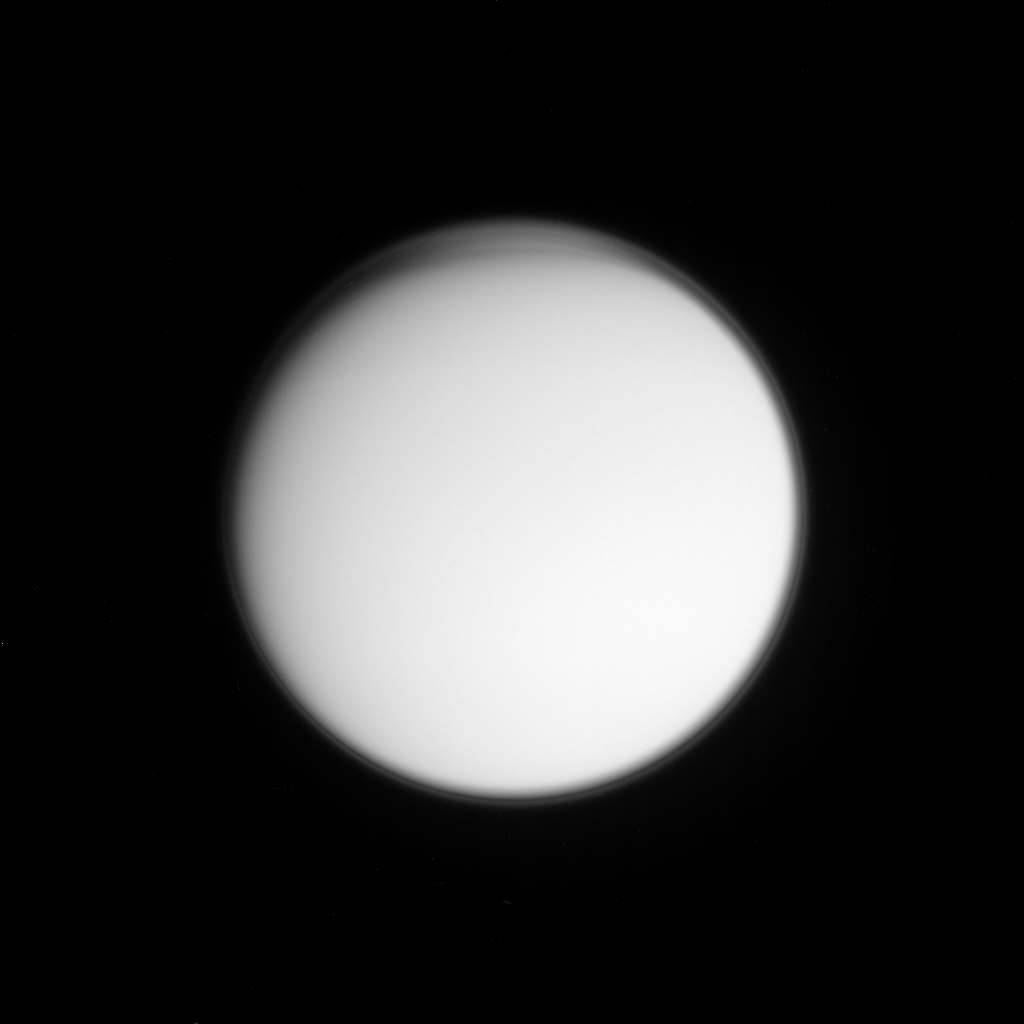

High in the Titan Atmosphere

High-altitude haze and perhaps cloud layers are visible in this imaging science subsystem image acquired on Oct. 24, 2004, as the Cassini spacecraft neared its first close encounter with Titan. The image was captured at a distance of about one million kilometers (620,000 miles) using a near-ultraviolet filter, which is sensitive to scattering by small particles.

The Sun preferentially illuminates the southern hemisphere at this time of year, and the northern day-night terminator is visible at the upper boundary. The well-known global detached haze layer, hundreds of kilometers or miles above Titan’s surface, is visible as a thin bright ring around the entire planet. This layer is produced by photochemical reactions.

At the northern high-latitude edge of the image, additional striations are visible, caused by particulates that are at a high enough altitude to be illuminated by the Sun near the horizon despite the surface below being in darkness. These striations may simply be caused by wave perturbations propagating through the detached haze, or they may be evidence of additional regional haze or cloud layers not present at other latitudes.

The Cassini-Huygens mission is a cooperative project of NASA, the European Space Agency and the Italian Space Agency. The Jet Propulsion Laboratory, a division of the California Institute of Technology in Pasadena, manages the Cassini-Huygens mission for NASA’s Office of Space Science, Washington, D.C. The Cassini orbiter and its two onboard cameras, were designed, developed and assembled at JPL. The imaging team is based at the Space Science Institute, Boulder, Colo.

Credit: NASA/JPL/Space Science Institute